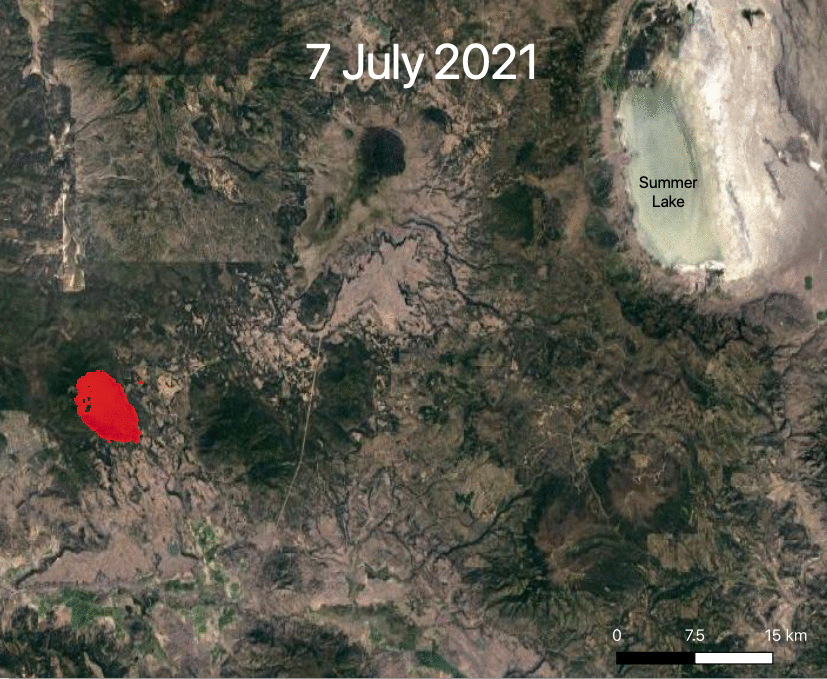

ECOSTRESS Views 2021 Southern Oregon Bootleg Fire

NASA’s ECOsystem Spaceborne Thermal Radiometer Experiment on Space Station (ECOSTRESS) is aiding in the fight against fires in the Western U.S. As of July 27, 2021, the Bootleg Fire in southern Oregon had ballooned to more than 410,000 acres, damaging hundreds of buildings and vehicles in its path.

ECOSTRESS measures surface temperature from the vantage point of the International Space Station. Researchers of the RADR-Fire team at Pacific Northwest National Laboratory have been experimenting with ECOSTRESS data as part of a new tool now being implemented for first responders like the U.S. Forest Service.

In the visualization, ECOSTRESS is tracking the movement of the Bootleg Fire between July 7 and July and identifying its proximity to critical infrastructure — areas in red represent the hottest pixels ECOSTRESS detected. The extreme heat in those areas indicates the fire front, or where resources are most needed.

Tasked with detecting plant water use and stress, ECOSTRESS’s primary mission is to measure the temperature of plants heating up as they run out of water. But it can also measure and track heat-related phenomena like wildfires, heat waves, and volcanoes. ECOSTRESS observations have a spatial resolution of about 77 by 77 yards (70 by 70 meters), which enables researchers to study surface-temperature conditions down to the size of a football field. Due to the space station’s unique orbit, the mission can acquire images of the same regions at different times of the day, as opposed to crossing over each area at the same time of day like satellites in other orbits do. This is advantageous when monitoring plant stress in the same area throughout the day, for example.

The ECOSTRESS mission launched to the space station on June 29, 2018. NASA’s Jet Propulsion Laboratory, a division of Caltech in Pasadena, California, built and manages the mission for the Earth Science Division in the Science Mission Directorate at NASA Headquarters in Washington. ECOSTRESS is an Earth Venture Instrument mission; the program is managed by NASA’s Earth System Science Pathfinder program at NASA’s Langley Research Center in Hampton, Virginia.

Credit: NASA/JPL-Caltech